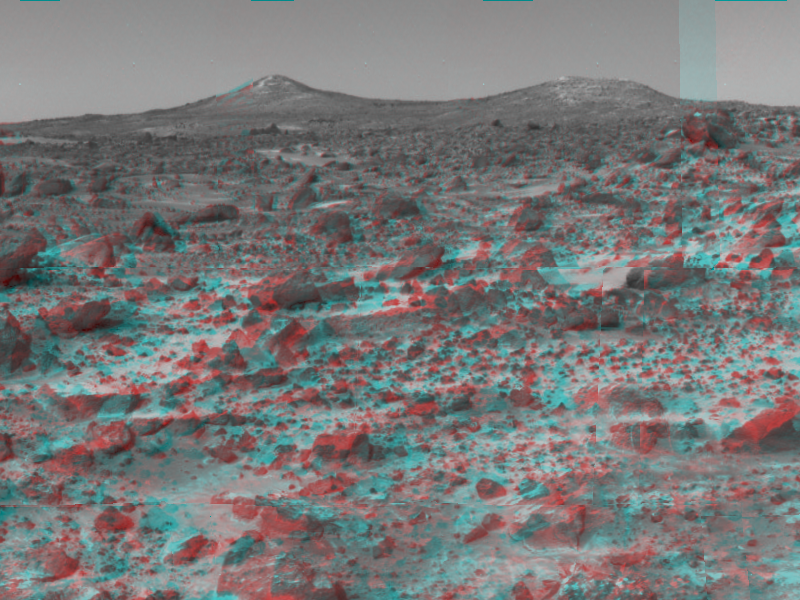

Twin Peaks – 3-D

The two hills in the distance, approximately one to two kilometers away, have been dubbed the “Twin Peaks” and are of great interest to Pathfinder scientists as objects of future study. 3D glasses are necessary to identify surface detail. The white areas on the left hill, called the “Ski Run” by scientists, may have been formed by hydrologic processes.

The IMP is a stereo imaging system with color capability provided by 24 selectable filters — twelve filters per “eye.

Click below to see the left and right views individually.

Left
Right
Photojournal note: Sojourner spent 83 days of a planned seven-day mission exploring the Martian terrain, acquiring images, and taking chemical, atmospheric and other measurements. The final data transmission received from Pathfinder was at 10:23 UTC on September 27, 1997. Although mission managers tried to restore full communications during the following five months, the successful mission was terminated on March 10, 1998.

Credit: NASA/JPL